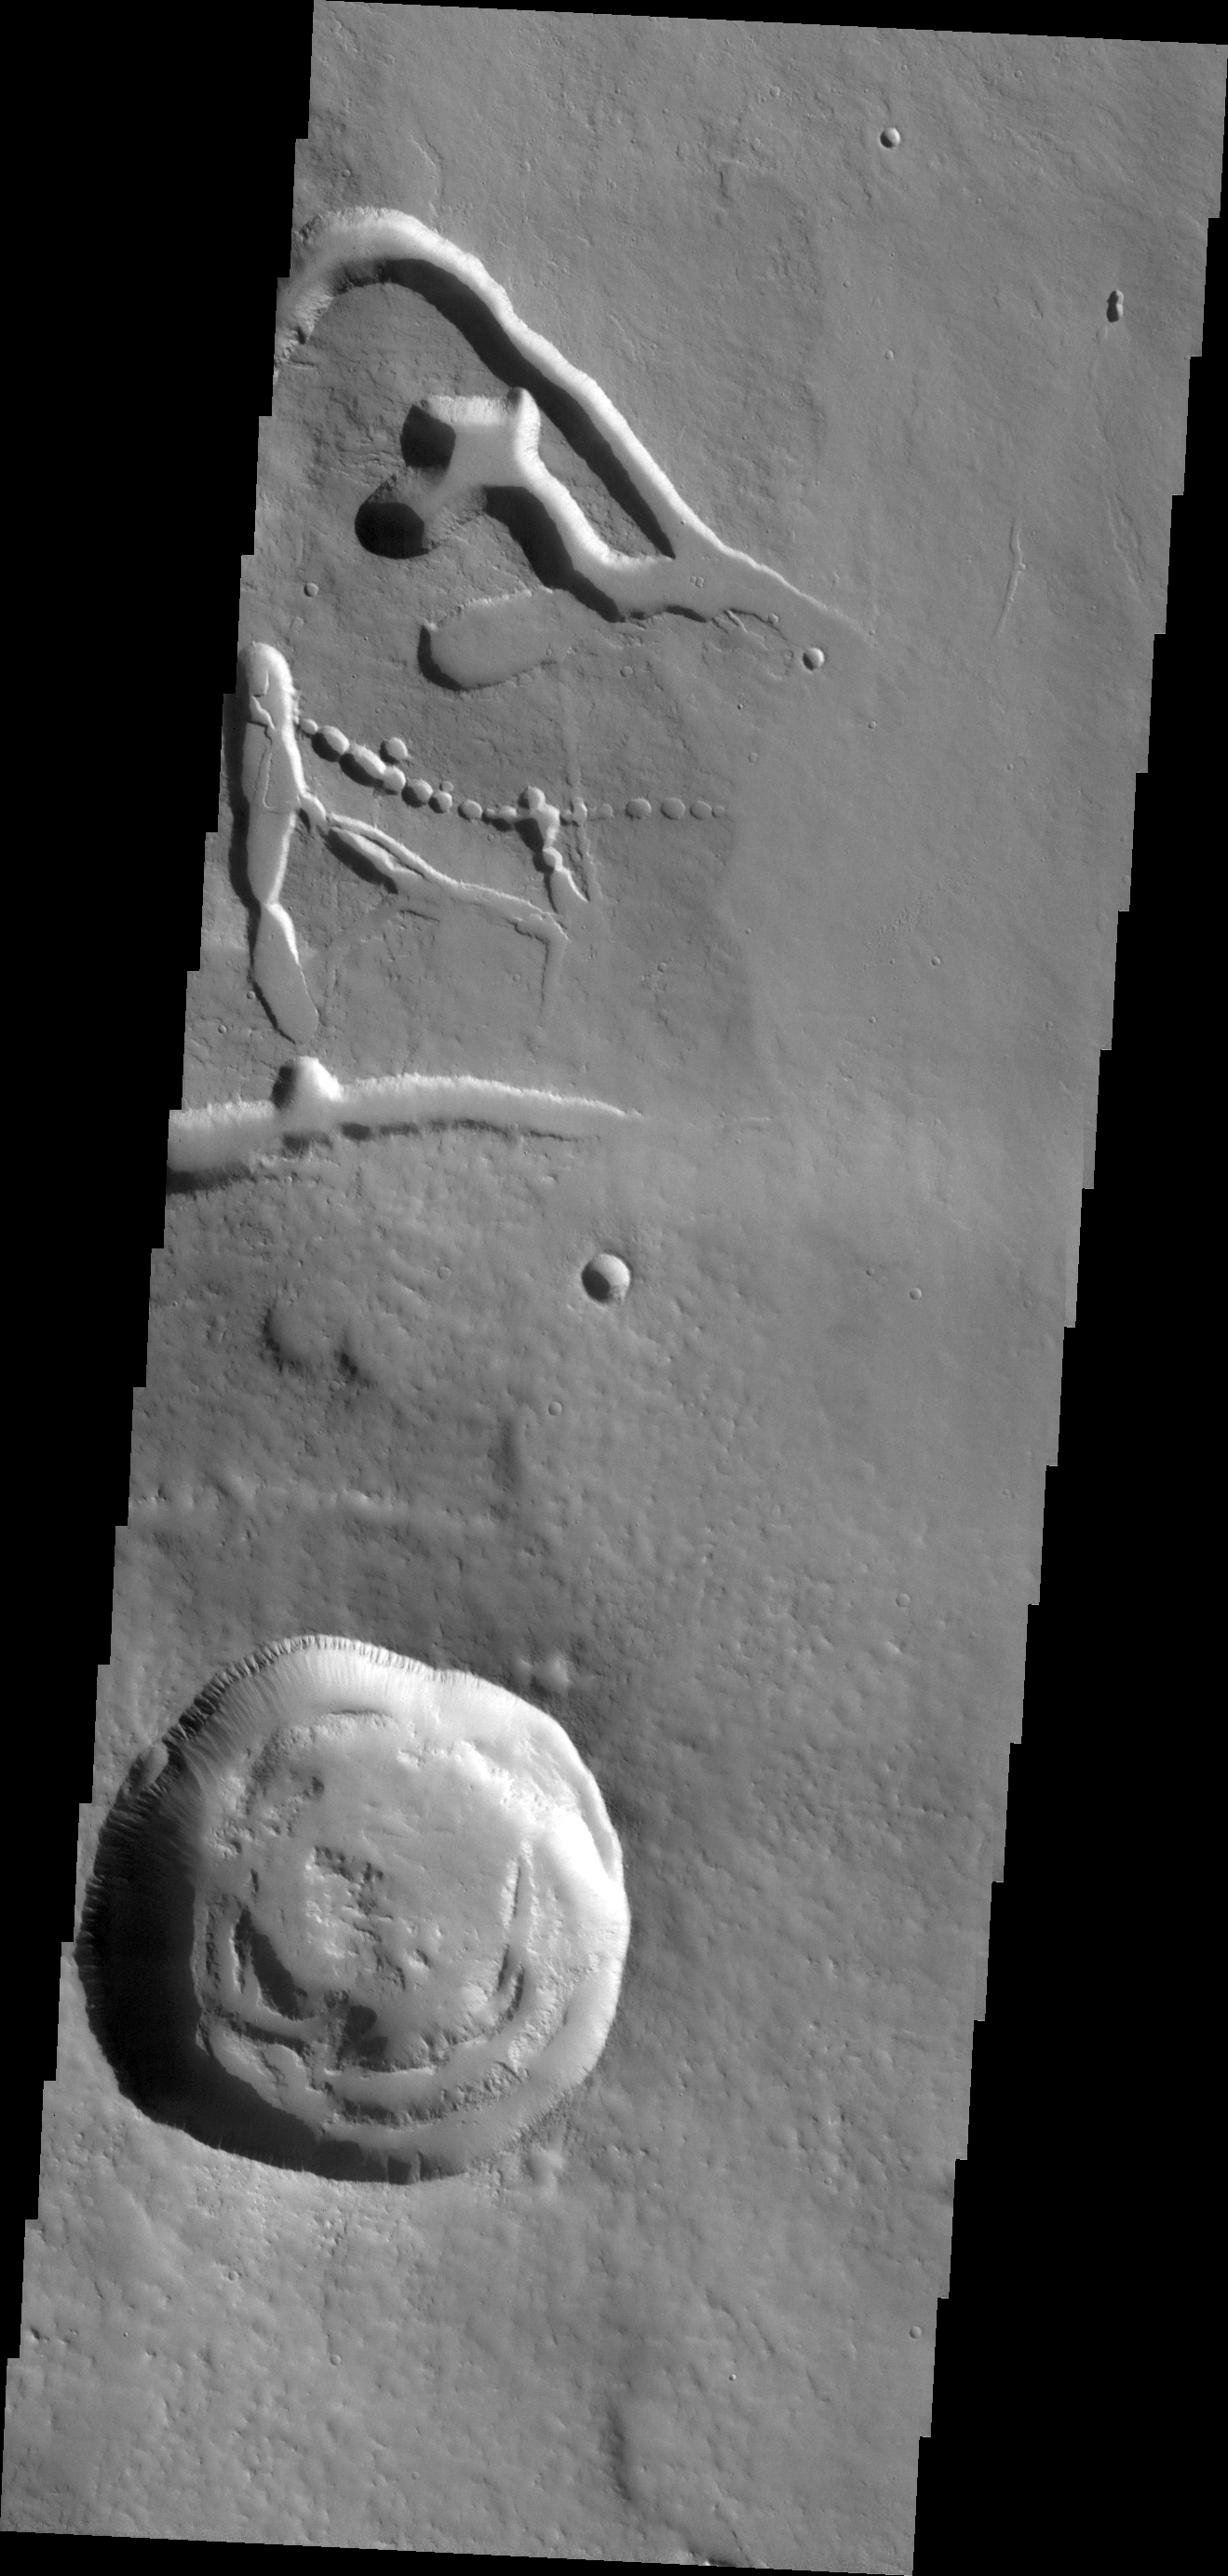

Ascraeus Mons

This VIS image shows part of the eastern flank of Ascraeus Mons, one of the large Tharsis Volcanoes. The circular pits all aligned in a row mark the collapse of the roof of a lava tube.

Credit: NASA/JPL/ASU